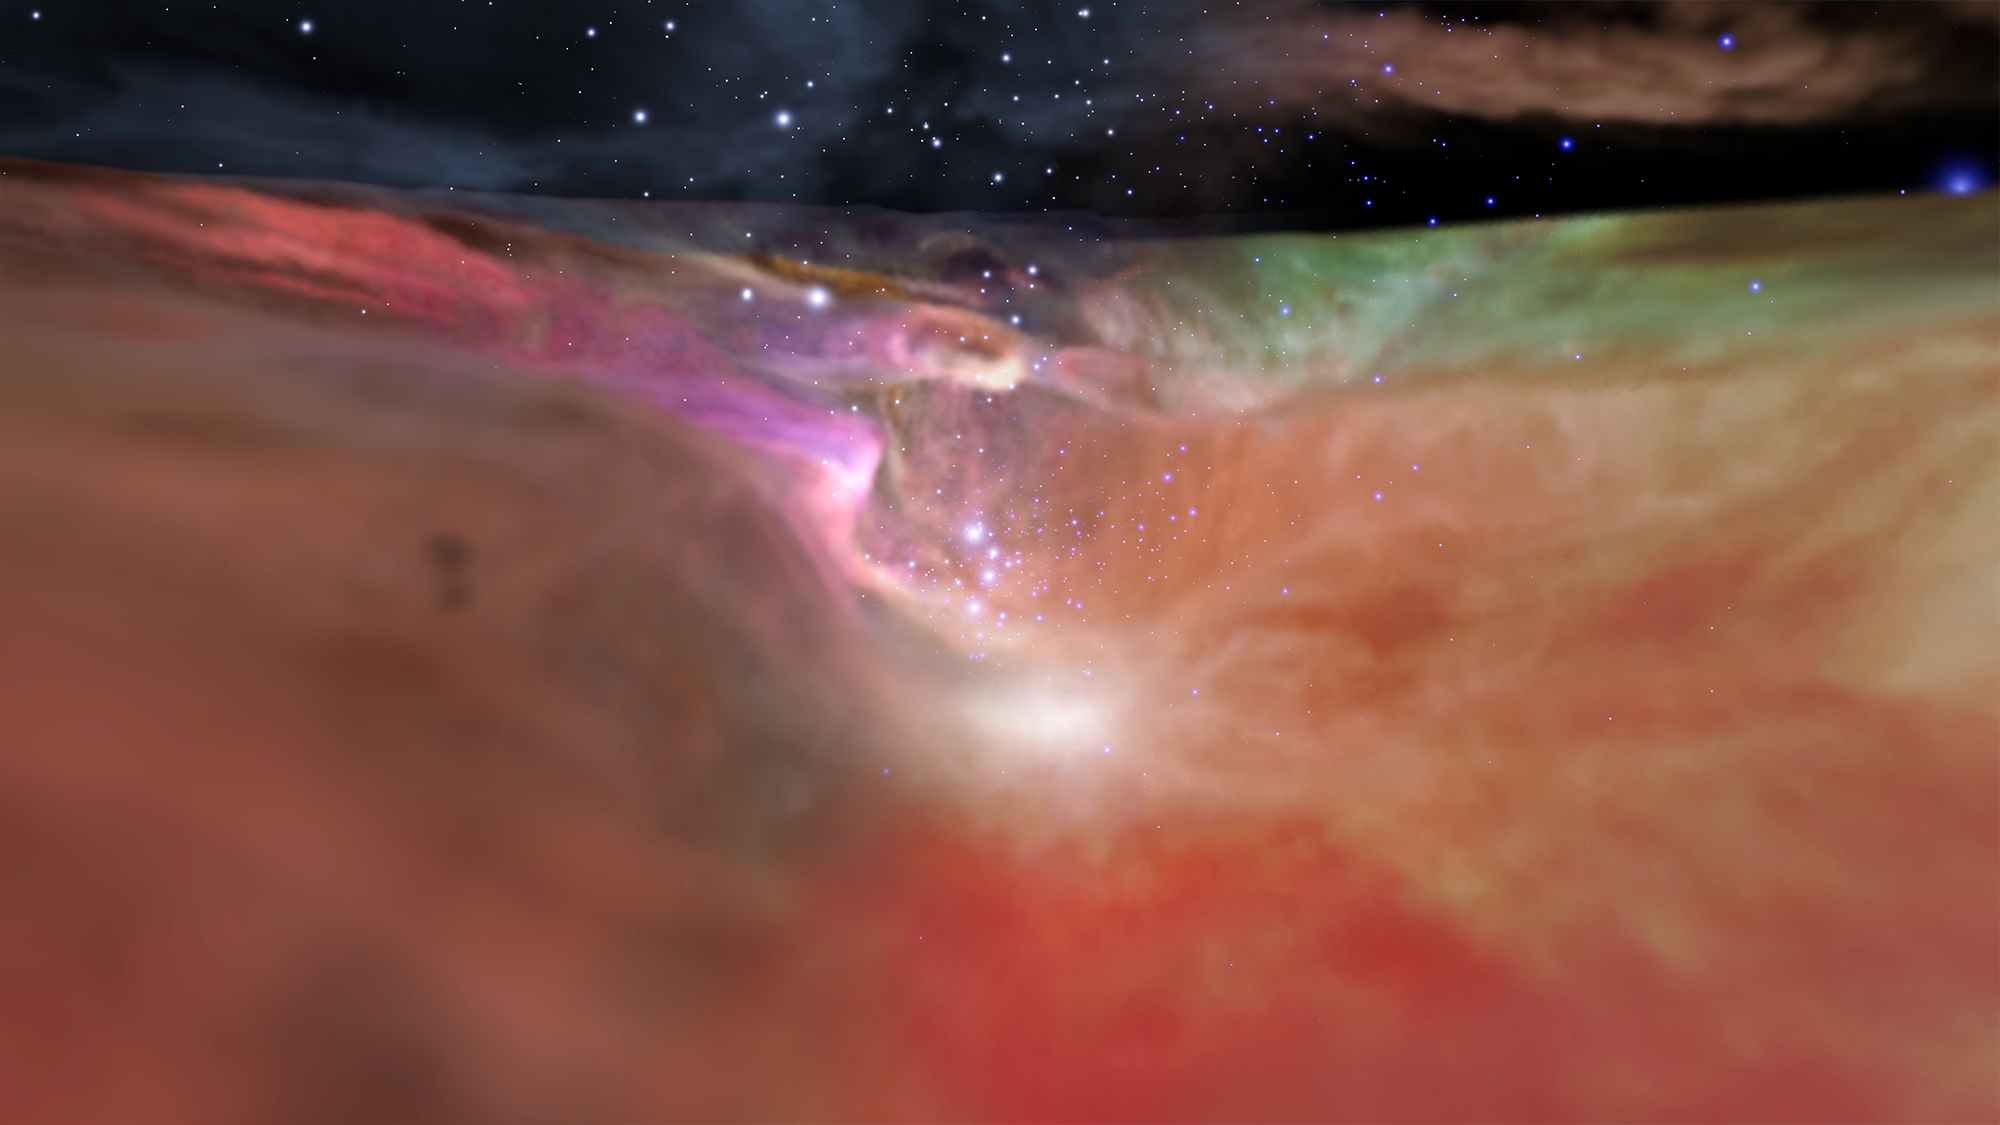

Visible and Infrared Visualization of the Orion Nebula (Artist’s Concept)

View the animation

This image showcases both the visible and infrared visualizations of the Orion Nebula. This view from a movie sequence looks down the ‘valley’ leading to the star cluster at the far end. The left side of the image shows the visible-light visualization, which fades to the infrared-light visualization on the right. These two contrasting models derive from observations by the Hubble and Spitzer space telescopes.

The Hubble Space Telescope is a project of international cooperation between NASA and ESA (European Space Agency). NASA’s Goddard Space Flight Center in Greenbelt, Maryland, manages the telescope. The Space Telescope Science Institute (STScI) in Baltimore, Maryland, conducts Hubble science operations. STScI is operated for NASA by the Association of Universities for Research in Astronomy, Inc., in Washington, D.C.

NASA’s Jet Propulsion Laboratory, Pasadena, California, manages the Spitzer Space Telescope mission for NASA’s Science Mission Directorate, Washington. Science operations are conducted at the Spitzer Science Center at Caltech in Pasadena, California. Spacecraft operations are based at Lockheed Martin Space Systems Company, Littleton, Colorado. Data are archived at the Infrared Science Archive housed at the Infrared Processing and Analysis Center at Caltech. Caltech manages JPL for NASA.

Credit: NASA/ESA/STScI/Caltech-IPAC